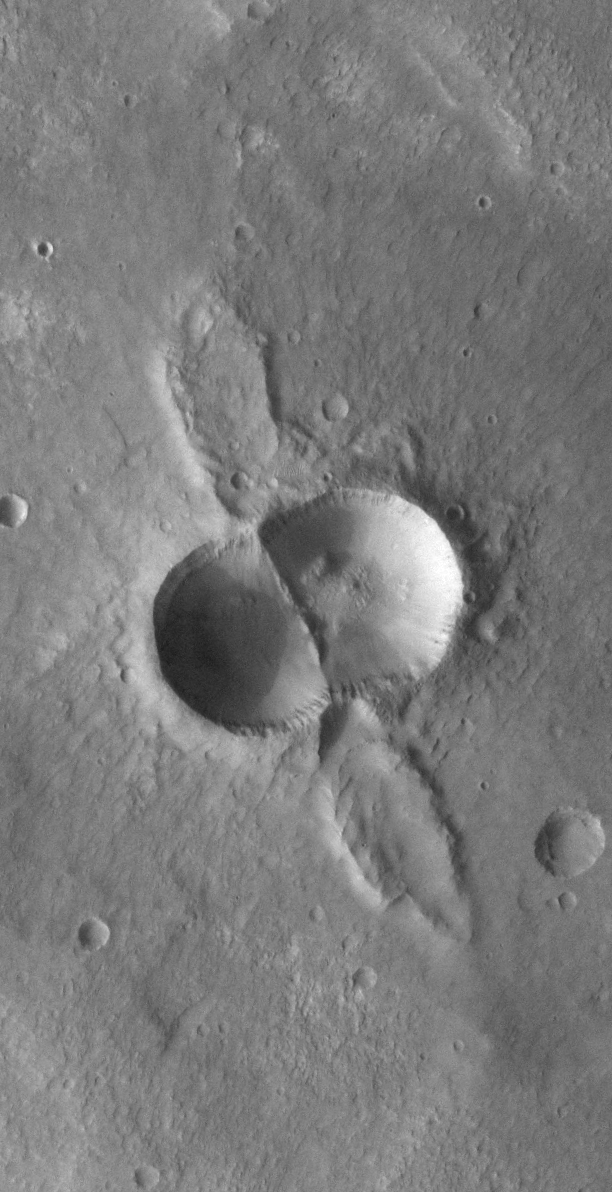

THEMIS Images as Art #60

Welcome to another brief interval of THEMIS Images as Art. For two weeks, we will be showcasing images for their aesthetic value rather than their science content. Portions of these images resemble things in our everyday lives, from animals to letters of the alphabet. We hope you enjoy our fanciful look at Mars!

Looks kind of like something George Jetson would drive, I think…

Note: this THEMIS visual image has not been radiometrically nor geometrically calibrated for this preliminary release. An empirical correction has been performed to remove instrumental effects. A linear shift has been applied in the cross-track and down-track direction to approximate spacecraft and planetary motion. Fully calibrated and geometrically projected images will be released through the Planetary Data System in accordance with Project policies at a later time.

NASA’s Jet Propulsion Laboratory manages the 2001 Mars Odyssey mission for NASA’s Office of Space Science, Washington, D.C. The Thermal Emission Imaging System (THEMIS) was developed by Arizona State University, Tempe, in collaboration with Raytheon Santa Barbara Remote Sensing. The THEMIS investigation is led by Dr. Philip Christensen at Arizona State University. Lockheed Martin Astronautics, Denver, is the prime contractor for the Odyssey project, and developed and built the orbiter. Mission operations are conducted jointly from Lockheed Martin and from JPL, a division of the California Institute of Technology in Pasadena.

Credit: NASA/JPL/Arizona State University